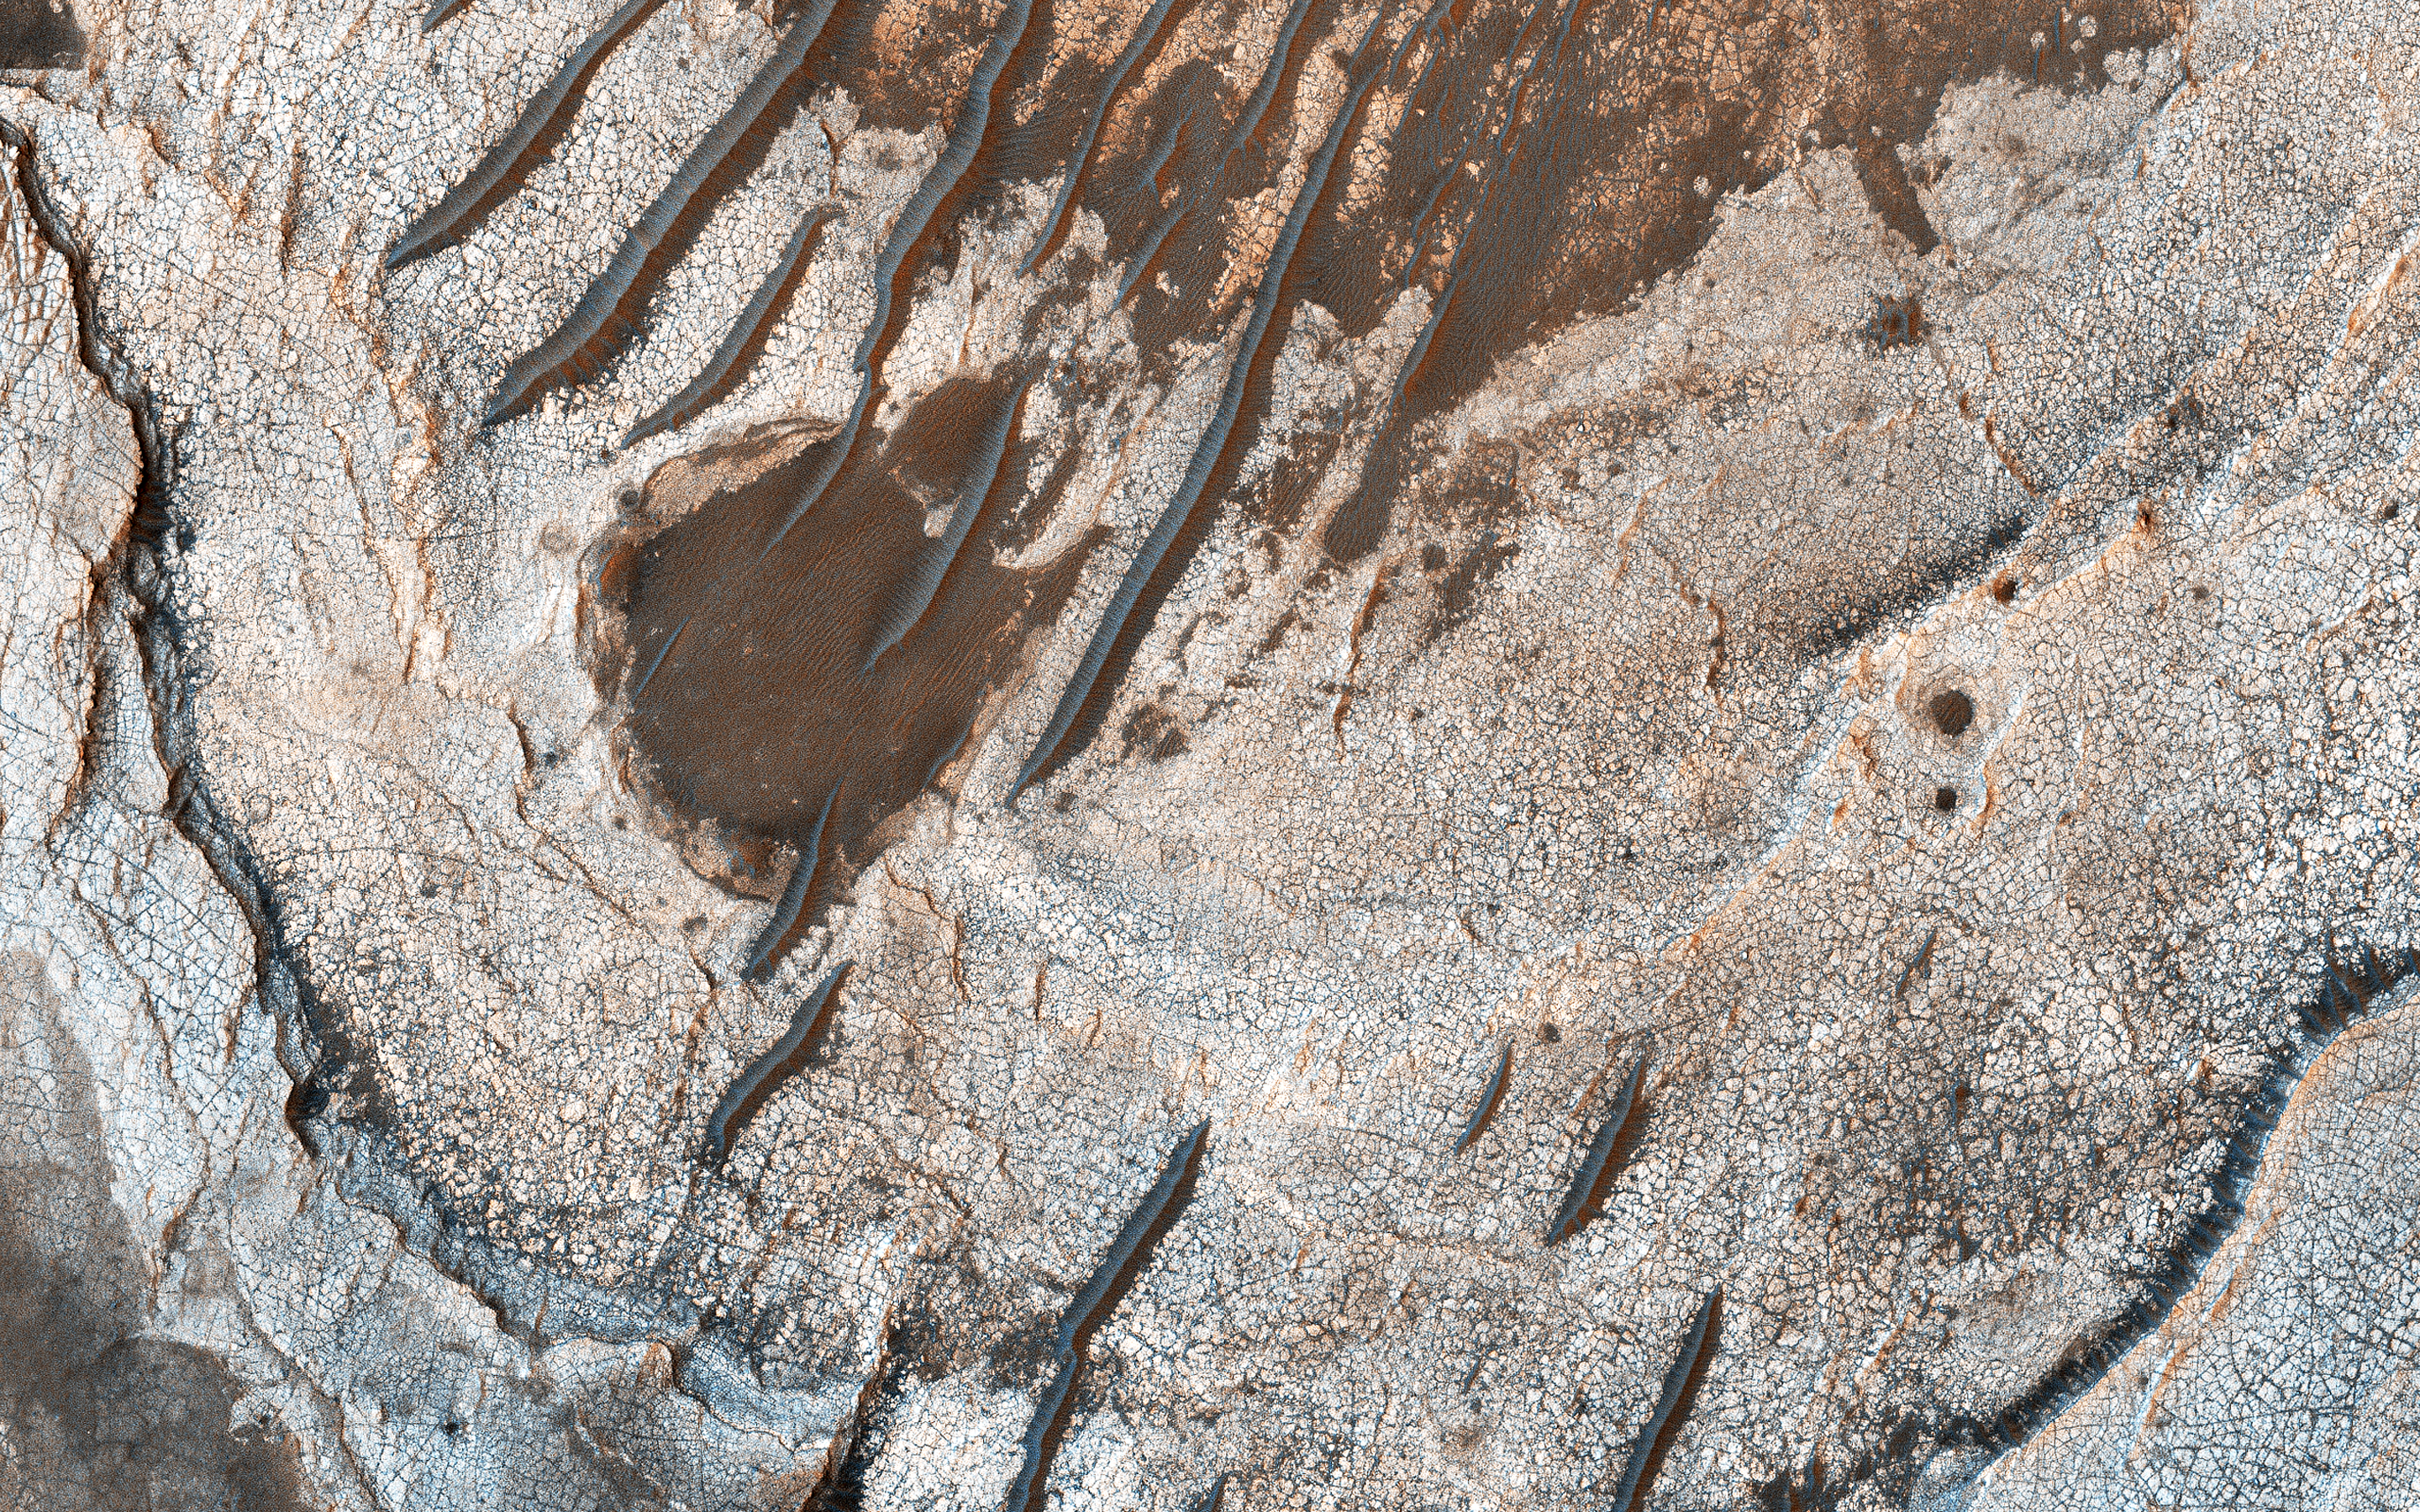

Layered History

The geologic history of a planet is written in its layers. Erosion of the surface reveals several shades of light toned layers, likely sedimentary deposits.

The most recent geologic features are the narrow sand dunes snaking across the top of all the rock.

The map is projected here at a scale of 25 centimeters (9.8 inches) per pixel. [The original image scale is 26.0 centimeters (10.2 inches) per pixel (with 1 x 1 binning); objects on the order of 78 centimeters (30.7 inches) across are resolved.] North is up.

The University of Arizona, Tucson, operates HiRISE, which was built by Ball Aerospace & Technologies Corp., Boulder, Colorado. NASA’s Jet Propulsion Laboratory, a division of Caltech in Pasadena, California, manages the Mars Reconnaissance Orbiter Project for NASA’s Science Mission Directorate, Washington.

Credit: NASA/JPL-Caltech/University of Arizona